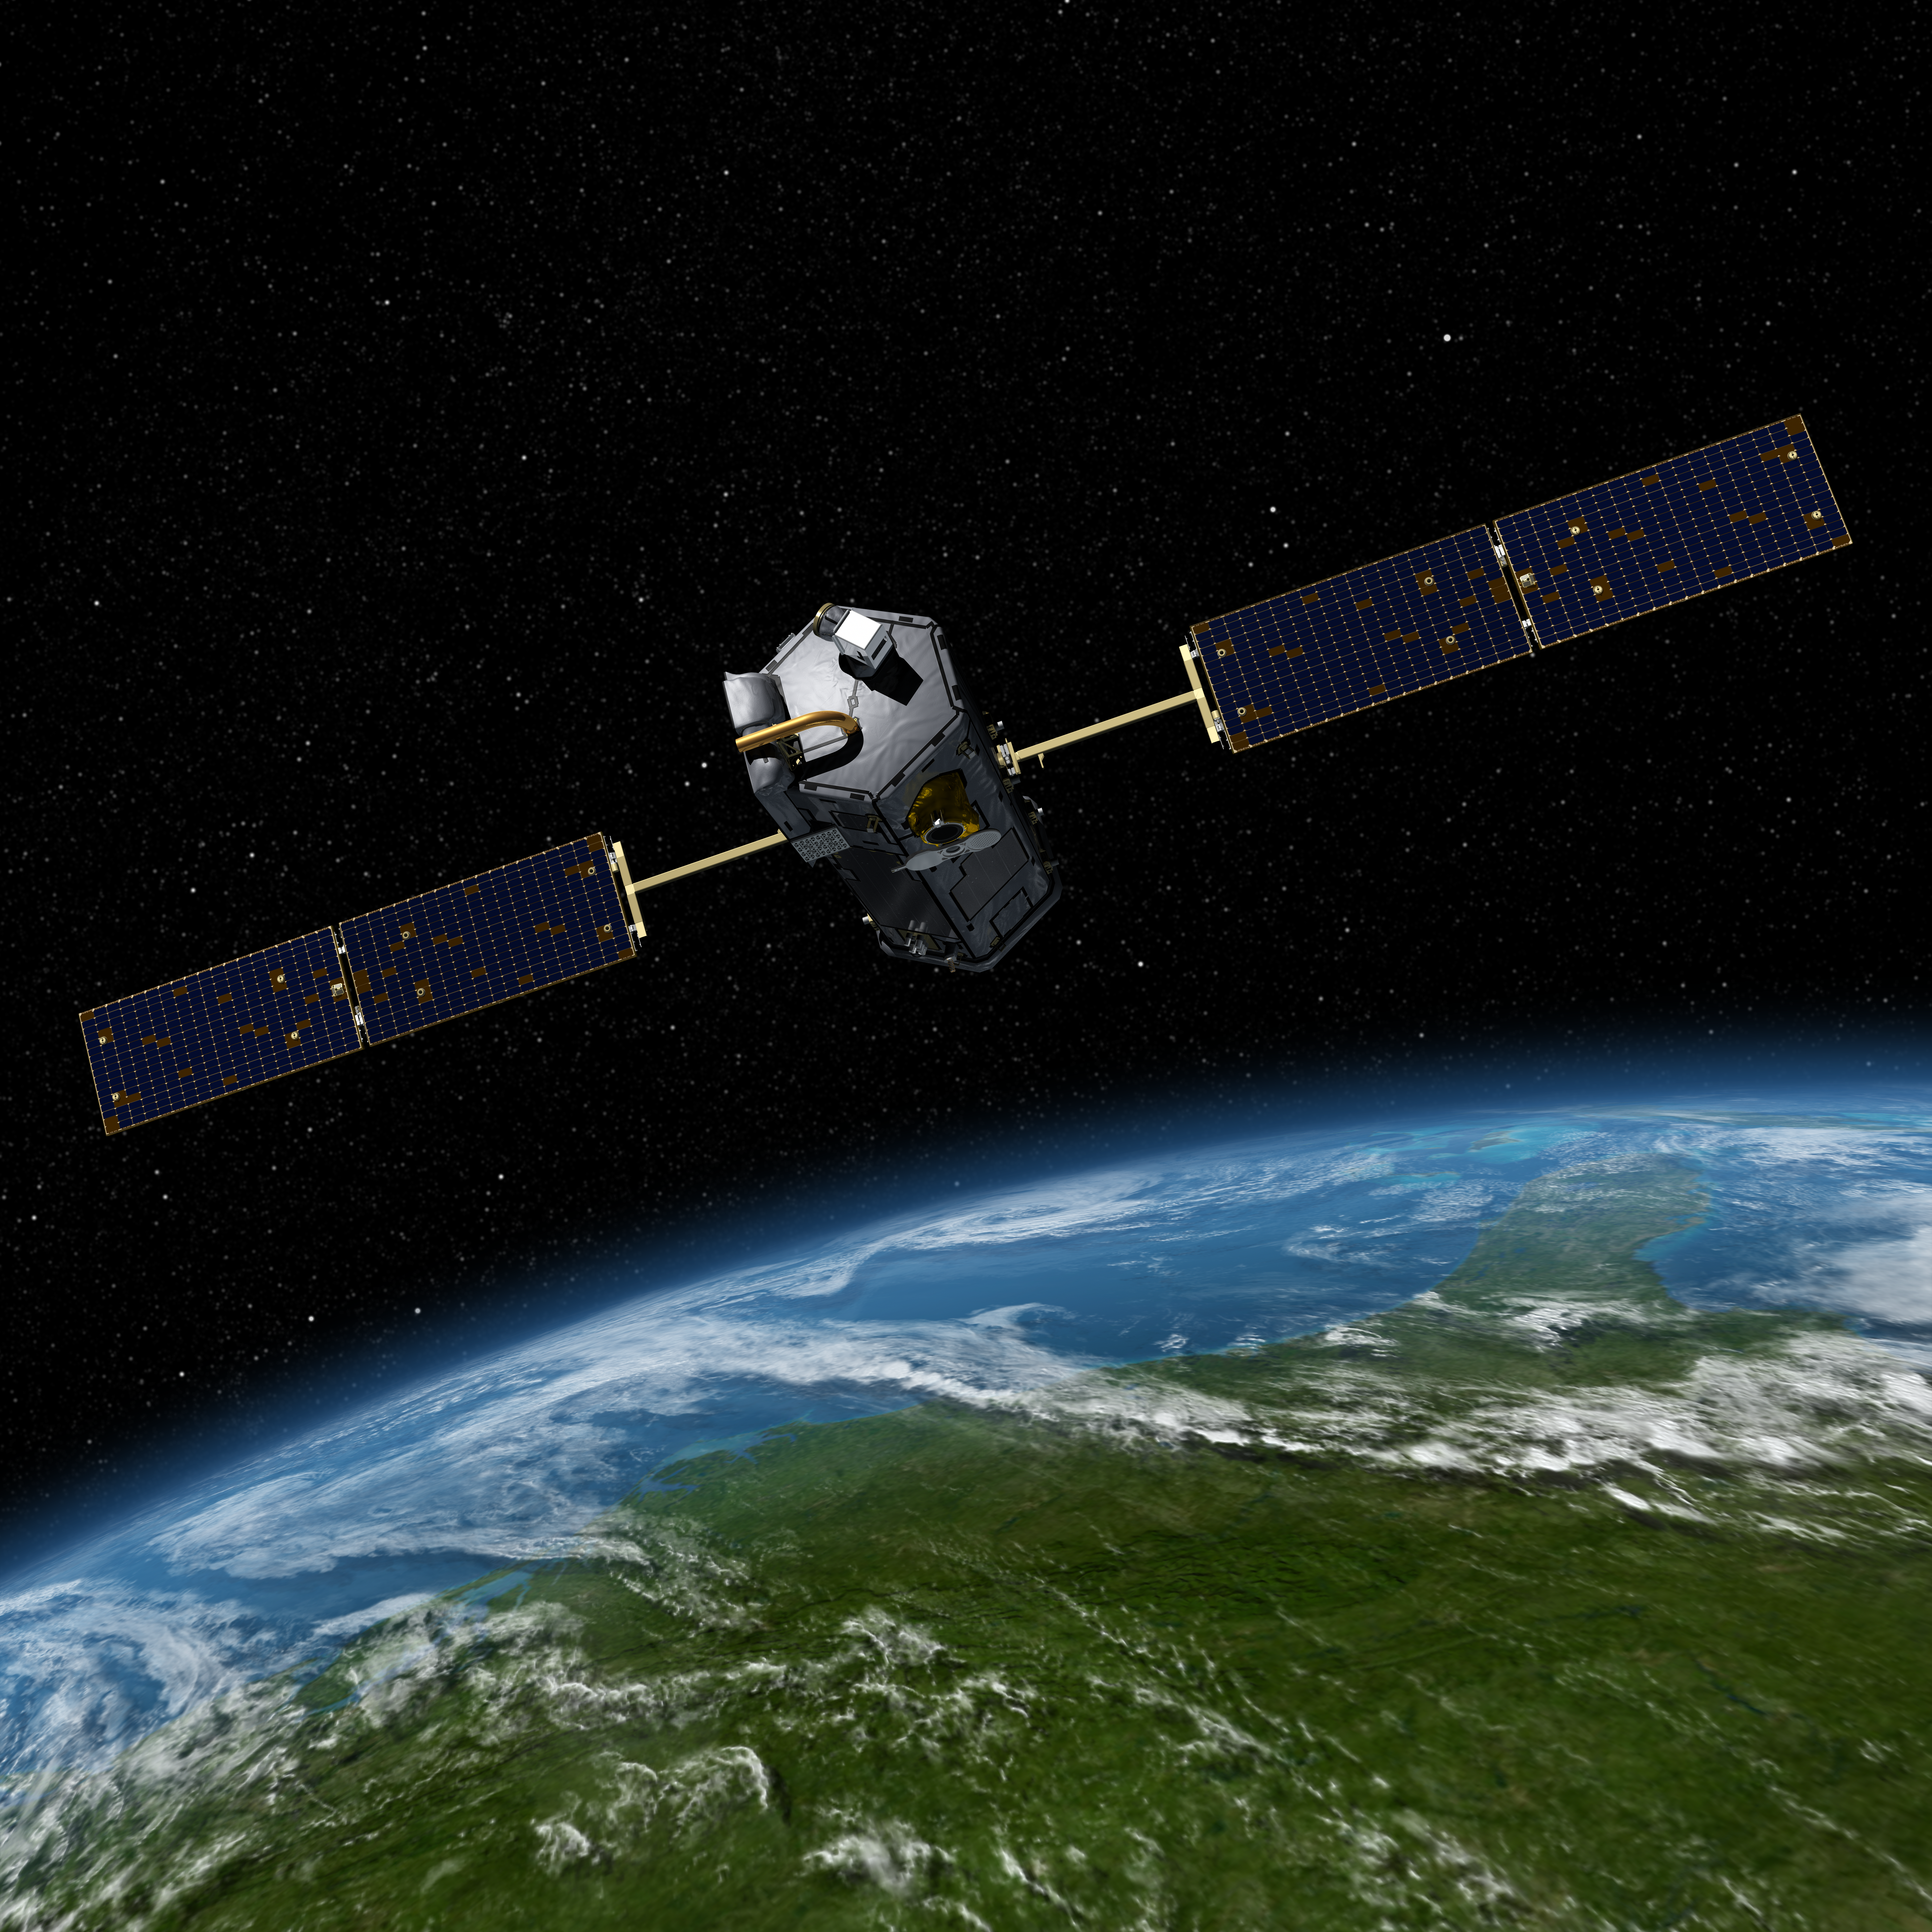

Artist’s Concept of the Orbiting Carbon Observatory

Artist’s concept of the Orbiting Carbon Observatory. The mission, scheduled to launch in early 2009, will be the first spacecraft dedicated to studying atmospheric carbon dioxide, the principal human-produced driver of climate change. It will provide the first global picture of the human and natural sources of carbon dioxide and the places where this important greenhouse gas is stored. Such information will improve global carbon cycle models as well as forecasts of atmospheric carbon dioxide levels and of how our climate may change in the future.

Photojournal Note:
On February 24, 2009, NASA’s Orbiting Carbon Observatory satellite failed to reach orbit after its 1:55 a.m. PST liftoff Tuesday from California’s Vandenberg Air Force Base.

Preliminary indications are that the fairing on the Taurus XL launch vehicle failed to separate. The fairing is a clamshell structure that encapsulates the satellite as it travels through the atmosphere.

A Mishap Investigation Board will be immediately convened to determine the cause of the launch failure.

Credit: NASA/JPL